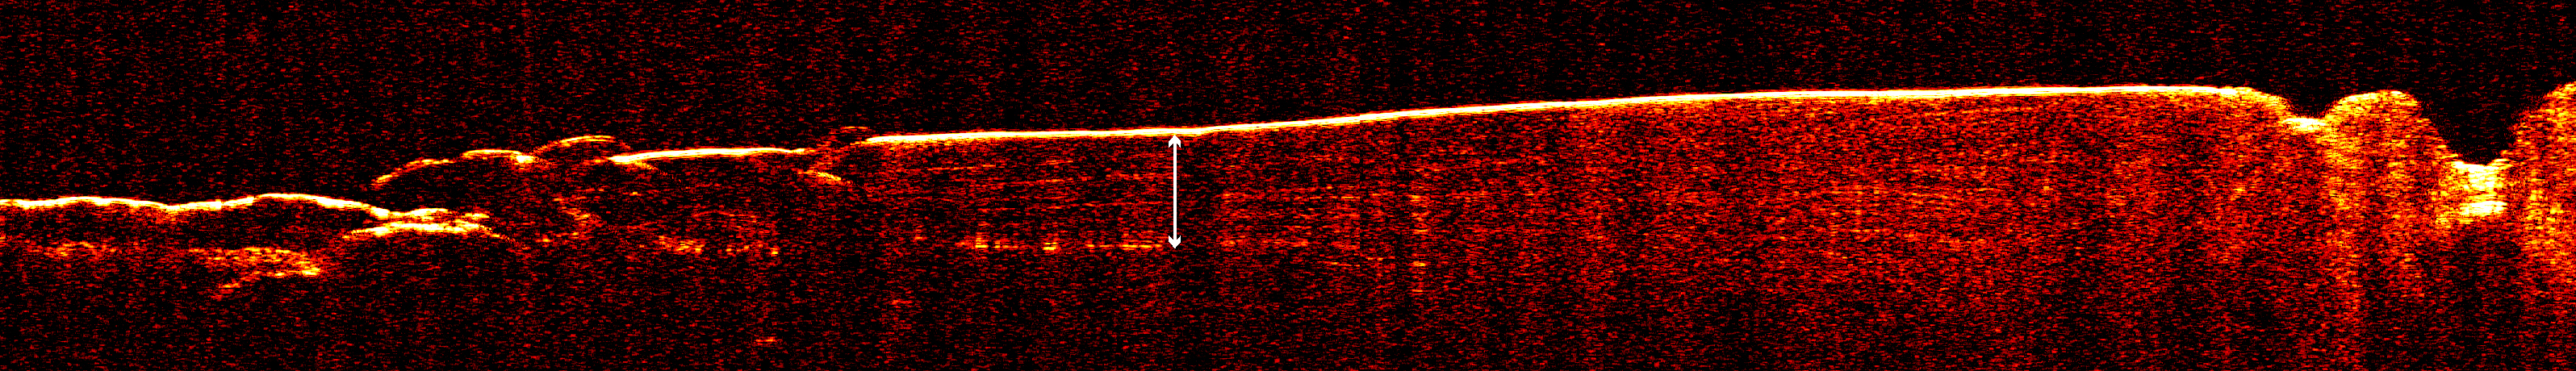

Radar View of Layering near Mars’ South Pole, Orbit 1360

A radargram from the Shallow Subsurface Radar instrument (SHARAD) on NASA’s Mars Reconnaissance Orbiter reveals detailed structure in the polar layered deposits of Mars’ south pole.

The horizontal scale of the radargram is distance along the orbiter’s ground track, about 650 kilometers (400 miles) from about 74 degrees south latitude on the left to about 85 degrees south latitude at right. The vertical scale is time delay of radar signals reflected back to the spacecraft from the surface and subsurface. For reference, the white double-headed arrow indicates a distance of about 800 meters (2,600 feet) between one of the strongest subsurface reflectors and ground level, based on an assumed velocity of the radar waves in the subsurface. This reflector marks the base of the polar layered deposits. The color scale varies from black for weak reflections to white for strong reflections.

The sounding radar collected the data presented here during orbit 1360 of the mission, on Nov. 10, 2006.

The Shallow Subsurface Radar was provided by the Italian Space Agency (ASI). Its operations are led by the University of Rome and its data are analyzed by a joint U.S.-Italian science team. NASA’s Jet Propulsion Laboratory, a division of the California Institute of Technology, Pasadena, manages the Mars Reconnaissance Orbiter for the NASA Science Mission Directorate, Washington.

Credit: NASA/JPL-Caltech/ASI/University of Rome/Washington Universtiy in St. Louis